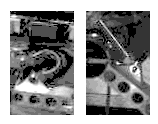

Sojourner Latch Spring Deployed

This Imager for Mars Pathfinder (IMP) image shows the Sojourner latch spring before (left image) and after (right image) deployment. This is how visual confirmation was made that at least one side of the rover had stood up and locked in place as planned.

Photojournal note: Sojourner spent 83 days of a planned seven-day mission exploring the Martian terrain, acquiring images, and taking chemical, atmospheric and other measurements. The final data transmission received from Pathfinder was at 10:23 UTC on September 27, 1997. Although mission managers tried to restore full communications during the following five months, the successful mission was terminated on March 10, 1998.

Credit: NASA/JPL/Caltech